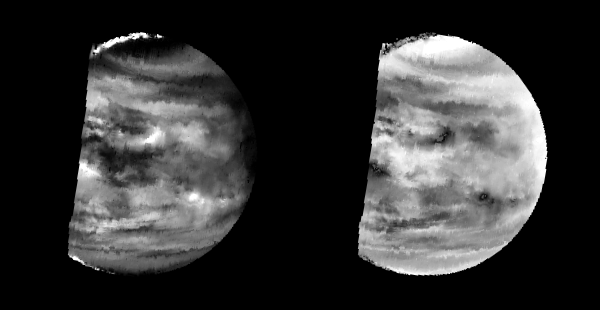

Venus – Lower-level Clouds As Seen By NIMS

These images are two versions of a near-infrared map of lower-level clouds on the night side of Venus, obtained by the Near Infrared Mapping Spectrometer aboard the Galileo spacecraft as it approached the planet February 10, 1990. Taken from an altitude of about 60,000 miles above the planet, at an infrared wavelength of 2.3 microns (about three times the longest wavelength visible to the human eye) the map shows the turbulent, cloudy middle atmosphere some 30-33 miles above the surface, 6-10 miles below the visible cloudtops. The image to the left shows the radiant heat from the lower atmosphere (about 400 degrees Fahrenheit) shining through the sulfuric acid clouds, which appear as much as 10 times darker than the bright gaps between clouds. This cloud layer is at about -30 degrees Fahrenheit, at a pressure about 1/2 Earth’s atmospheric pressure. About 2/3 of the dark hemisphere is visible, centered on longitude 350 West, with bright slivers of daylit high clouds visible at top and bottom left. The right image, a modified negative, represents what scientists believe would be the visual appearance of this mid-level cloud deck in daylight, with the clouds reflecting sunlight instead of blocking out infrared from the hot planet and lower atmosphere. Near the equator, the clouds appear fluffy and blocky; farther north, they are stretched out into East-West filaments by winds estimated at more than 150 mph, while the poles are capped by thick clouds at this altitude. The Near Infrared Mapping Spectrometer (NIMS) on the Galileo spacecraft is a combined mapping (imaging) and spectral instrument. It can sense 408 contiguous wavelengths from 0.7 microns (deep red) to 5.2 microns, and can construct a map or image by mechanical scanning. It can spectroscopically analyze atmospheres and surfaces and construct thermal and chemical maps. Designed and operated by scientists and engineers at the Jet Propulsion Laboratory, NIMS involves 15 scientists in the U.S., England, and France. The Galileo Project is managed for NASA’s Office of Space Science and Applications by JPL; its mission is to study the planet Jupiter and its satellites and magnetosphere after multiple gravity-assist flybys at Venus and the Earth.

Credit: NASA/JPL